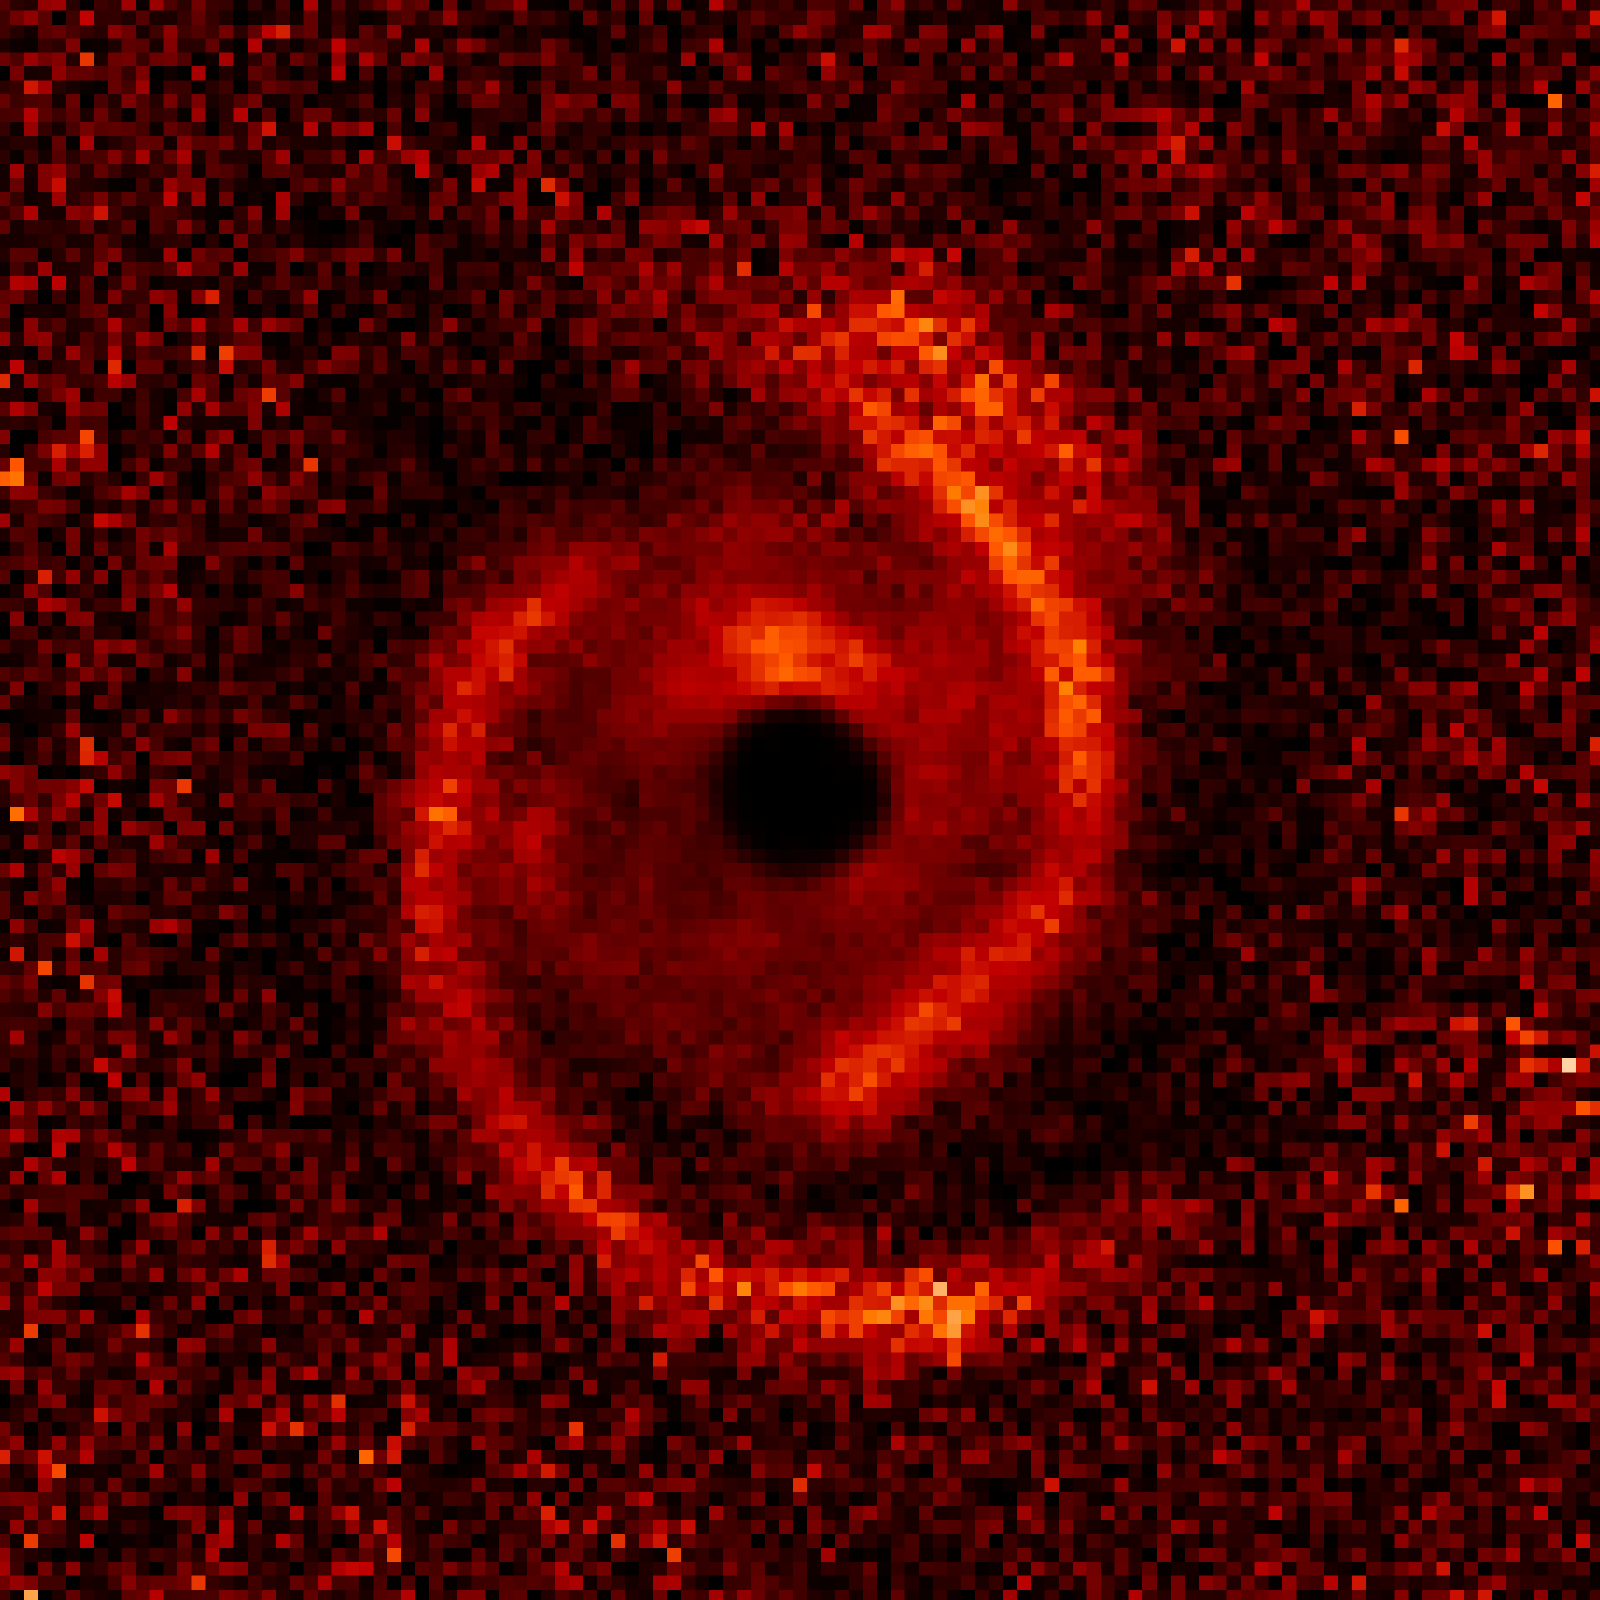

Protoplanetary Disk: Observational Data

Object Name: MWC 758
Object Description: Young star with protoplanetary disk
Instrument: ESO/VLT/SPHERE

Compass and Scale Compass and Scale An astronomical image with a scale that shows how large an object is on the sky, a compass that shows how the object is oriented on the sky, and the filters with which the image was made.

Credit: NASA, ESA, ESO, M. Benisty et al. (University of Grenoble), R. Dong (Lawrence Berkeley National Laboratory), and Z. Zhu (Princeton University)